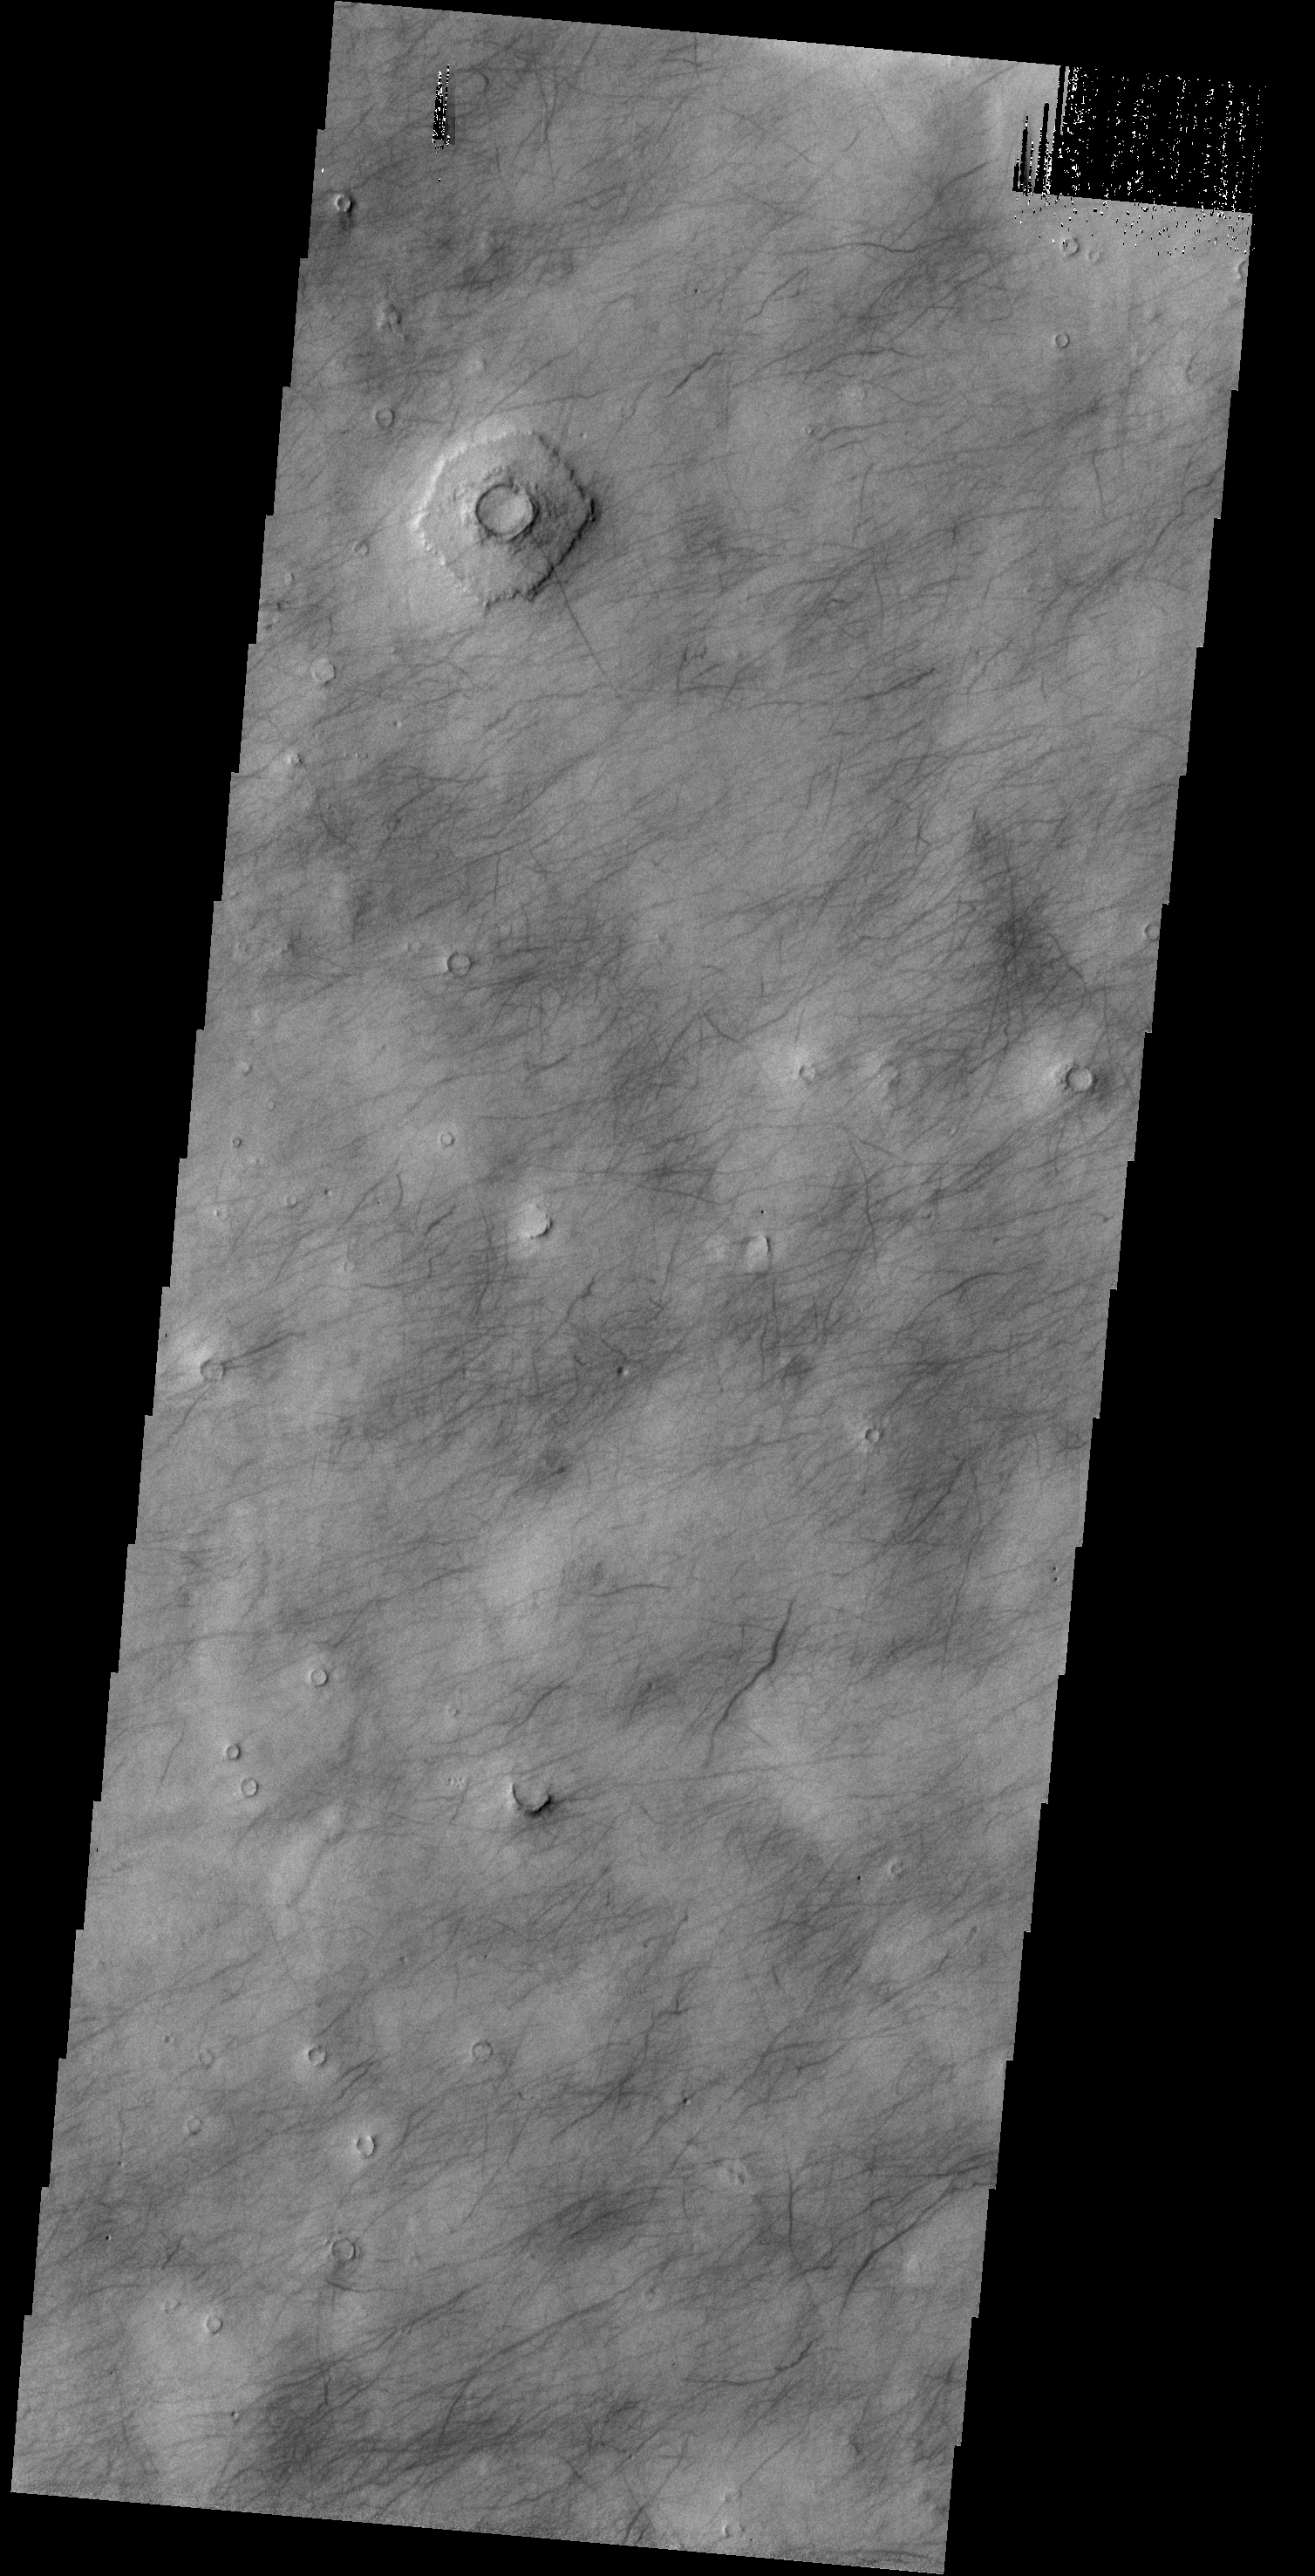

Dust Devil Tracks

Today’s VIS image shows dust devil tracks covering most of the surface in this region of Utopia Planitia.

Credit: NASA/JPL-Caltech/ASU